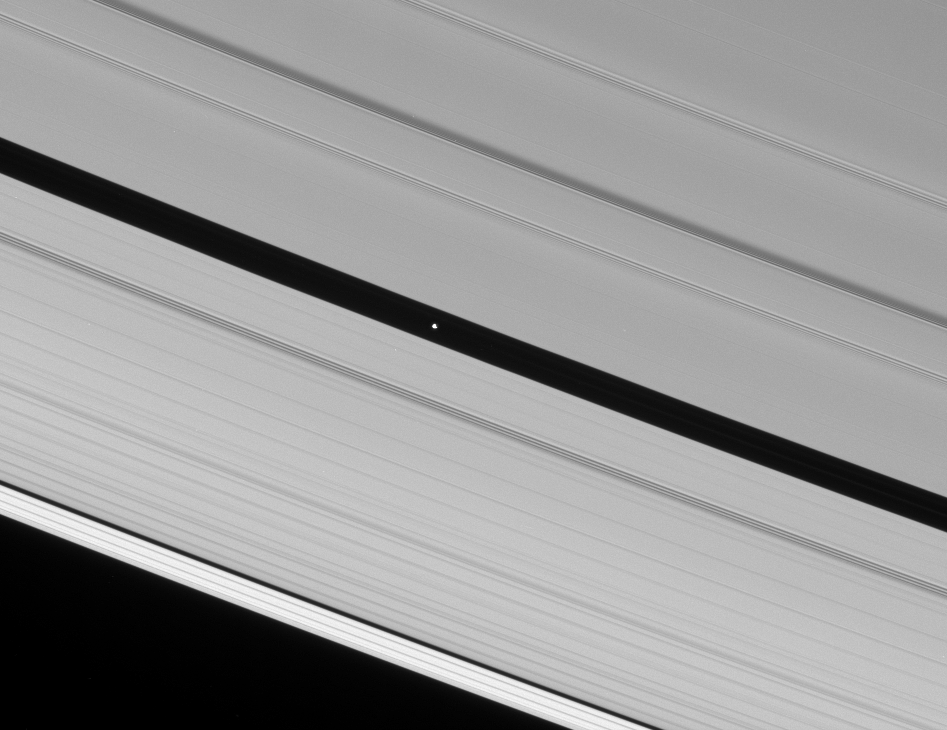

Pan’s Highway

The Cassini spacecraft spies Pan speeding through the Encke Gap, its own private path around Saturn.

Illumination is from the lower left here, revealing about half of Pan (26 kilometers, or 16 miles across) in sunlight.

This view looks toward the unlit side of the rings from about 35 degrees above the ringplane.

The image was taken in visible light with the Cassini spacecraft narrow-angle camera on Jan. 19, 2007 at a distance of approximately 1 million kilometers (600,000 miles) from Pan. Image scale is 6 kilometers (4 miles) per pixel.

Credit: NASA/JPL/Space Science Institute